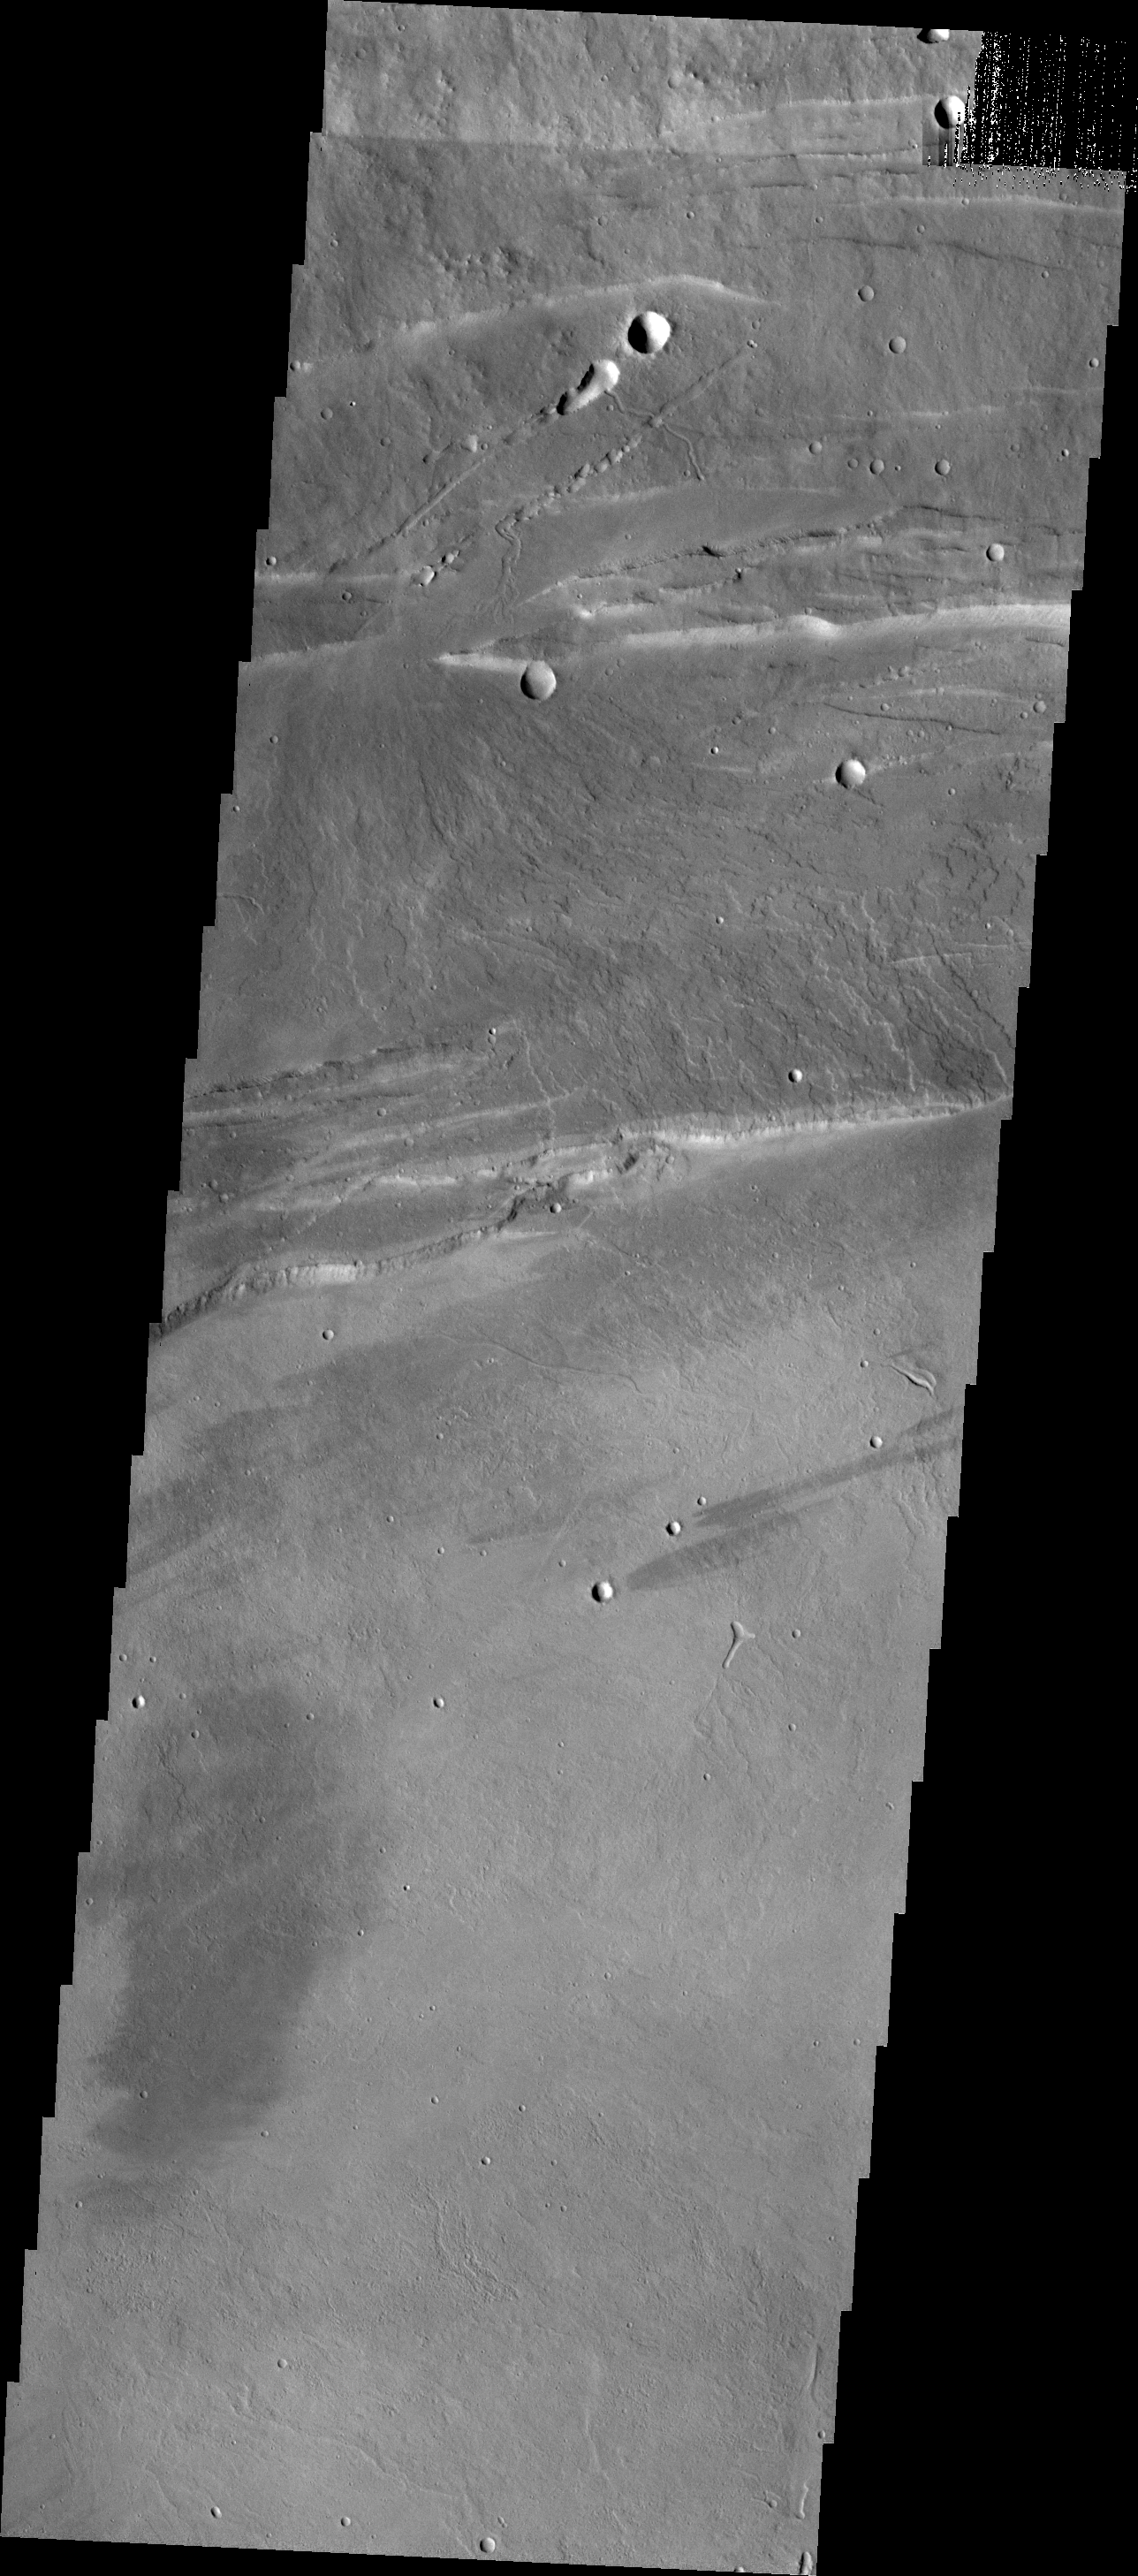

Investigating Mars: Arsia Mons

This VIS image shows part of the northwestern margin of the summit caldera. Along with the faults caused by the collapse of the summit materials into the void of the emptied magma chamber, there are many small lobate lava flows and collapse features. The scalloped depressions are most likely created by collapse of the roof of lava tubes. Lava tubes originate during eruption event, when the margins of a flow harden around a still flowing lava stream. When an eruption ends these can become hollow tubes within the flow. With time, the roof of the tube may collapse into the empty space below. The tubes are linear, so the collapse of the roof creates a linear depression. This image illustrates the many processes that occurred in the formation of the volcano.

Arsia Mons is the southernmost of the Tharsis volcanoes. It is 270 miles (450km) in diameter, almost 12 miles (20km) high, and the summit caldera is 72 miles (120km) wide. For comparison, the largest volcano on Earth is Mauna Loa. From its base on the sea floor, Mauna Loa measures only 6.3 miles high and 75 miles in diameter. A large volcanic crater known as a caldera is located at the summit of all of the Tharsis volcanoes. These calderas are produced by massive volcanic explosions and collapse. The Arsia Mons summit caldera is larger than many volcanoes on Earth.

The Odyssey spacecraft has spent over 15 years in orbit around Mars, circling the planet more than 69000 times. It holds the record for longest working spacecraft at Mars. THEMIS, the IR/VIS camera system, has collected data for the entire mission and provides images covering all seasons and lighting conditions. Over the years many features of interest have received repeated imaging, building up a suite of images covering the entire feature. From the deepest chasma to the tallest volcano, individual dunes inside craters and dune fields that encircle the north pole, channels carved by water and lava, and a variety of other feature, THEMIS has imaged them all. For the next several months the image of the day will focus on the Tharsis volcanoes, the various chasmata of Valles Marineris, and the major dunes fields. We hope you enjoy these images!

Credit: NASA/JPL-Caltech/ASU